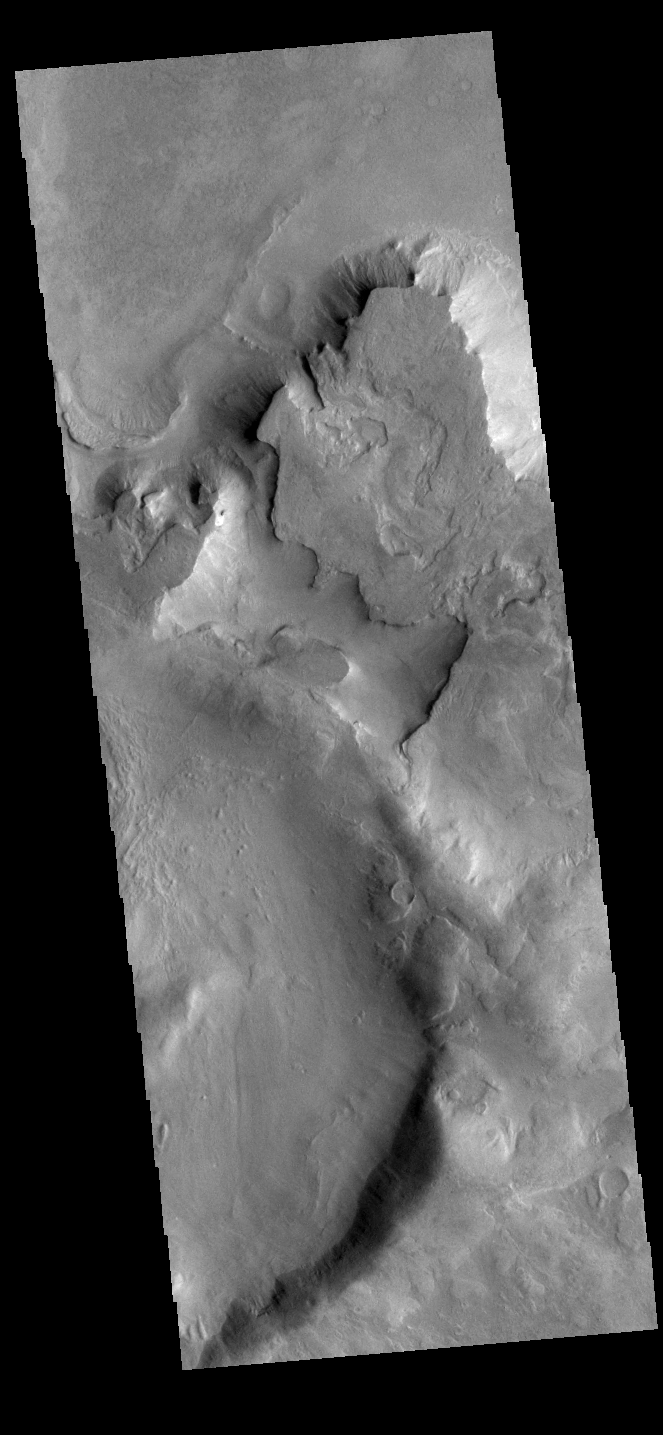

Crater on Crater

This VIS images shows part of two unnamed craters in Noachis Terra. The younger of the two craters is at the bottom of the image with one side visible in the image. The older and much larger crater has just part of the rim and floor visible towards the top of the image. The overlapping of one crater on top of another allows for relative dating to be done. We don’t know the exact ages of each crater, but we can define which came first.

Credit: NASA/JPL-Caltech/ASU